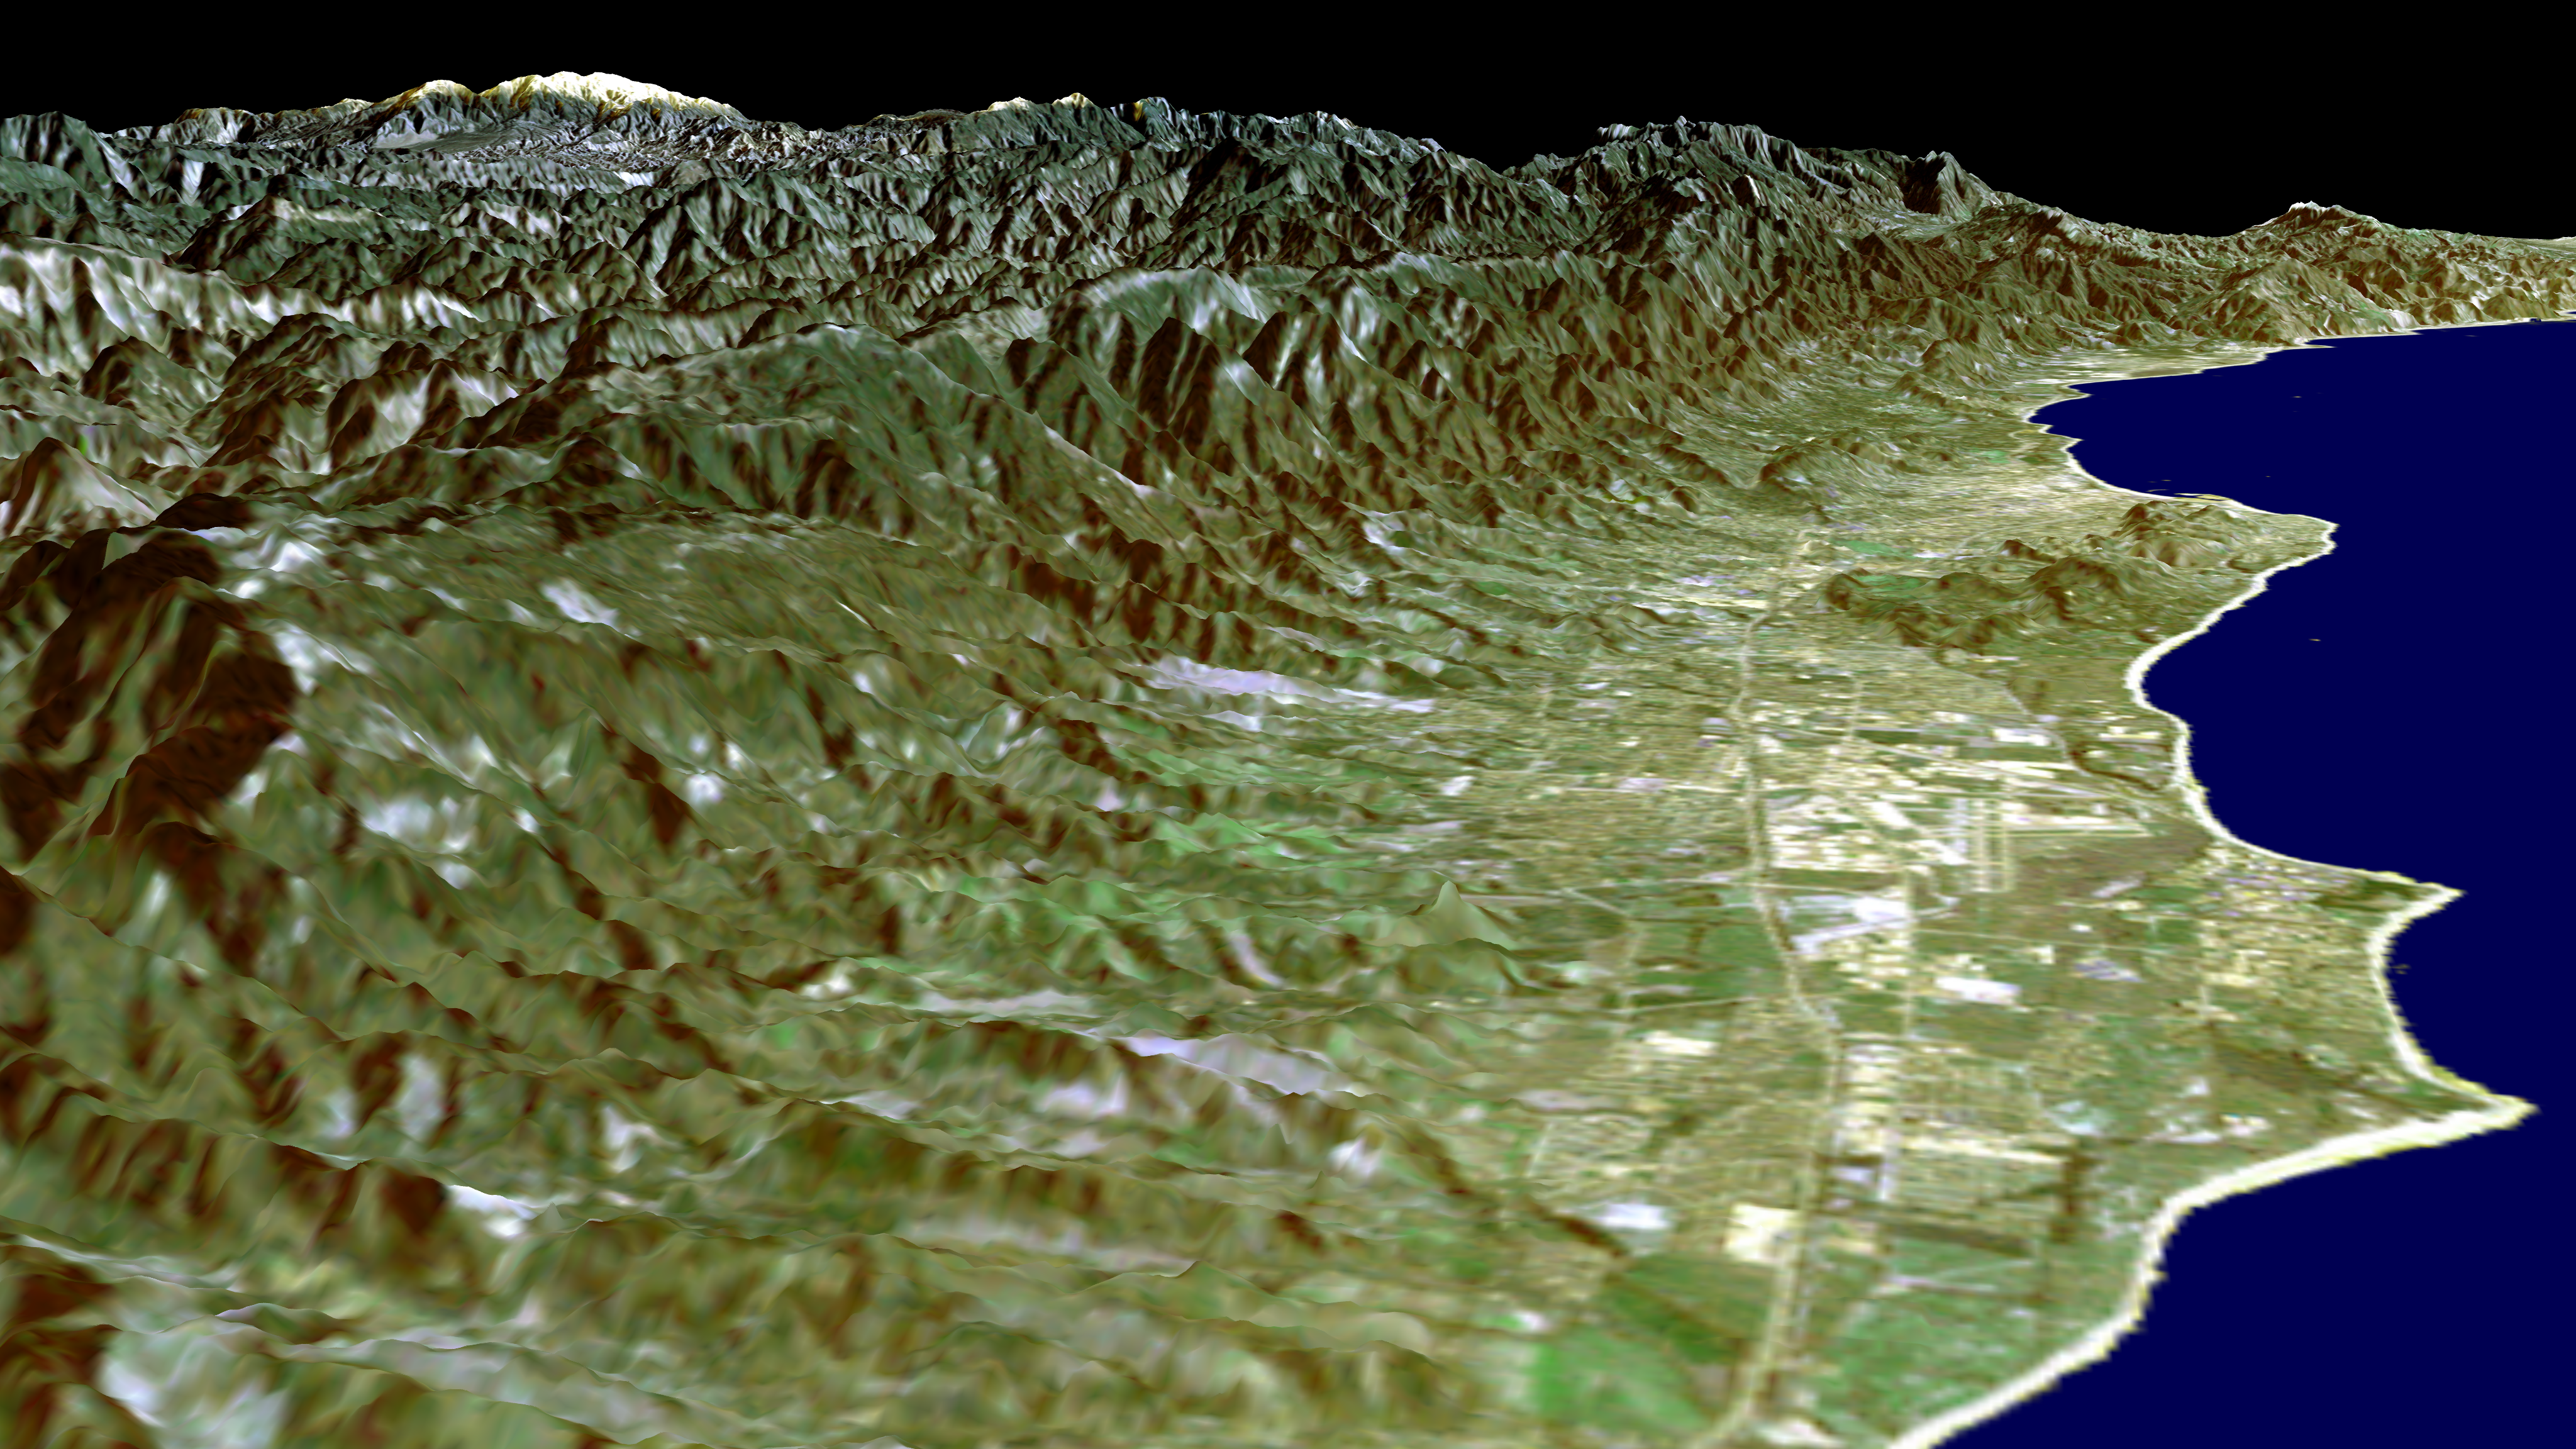

SRTM Perspective View with Landsat Overlay: Santa Barbara Coastline, California

This image of the Santa Barbara, California, region provides a beautiful snapshot of the area’s rugged mountains and long and varied coastline. Generated using data acquired from the Shuttle Radar Topography Mission (SRTM) and an enhanced Landsat image this is a perspective view toward the northeast, from the Goleta Valley in the foreground to a snow-capped Mount Abel (elevation 2,526 m or 8,286 feet) along the skyline at the left. On a clear day, a pilot might see a similar view shortly before touching down on the east-west runway of the Santa Barbara Airport, seen just to the left of the coastline near the center of image. This area is one of the few places along the U.S. West Coast where because of a south-facing beach, fall and winter sunrises occur over the ocean.

Landsat has been providing visible and infrared views of the Earth since 1972. SRTM elevation data match the 30-meter (98-foot) resolution of most Landsat images and will substantially help in analyses of the large and growing Landsat image archive. For visualization purposes, topographic heights displayed in this image are exaggerated two times. Colors approximate natural colors.

The elevation data used in this image was acquired by SRTM aboard Space Shuttle Endeavour, launched on February 11, 2000. SRTM used the same radar instrument that comprised the Spaceborne Imaging Radar-C/X-Band Synthetic Aperture Radar (SIR-C/X-SAR) that flew twice on Endeavour in 1994. SRTM was designed to collect three-dimensional measurements of Earth’s land surface. To collect the 3-D SRTM data, engineers added a mast 60 meters (about 200-feet) long, installed additional C-band and X-band antennas, and improved tracking and navigation devices. The mission is a cooperative project between the NASA, the National Imagery and Mapping Agency (NIMA) of the U.S. Department of Defense, and the German and Italian space agencies. It is managed by NASA’s Jet Propulsion Laboratory, Pasadena, Calif, for NASA’s Earth Science Enterprise, Washington, D.C. JPL is a division of the California Institute of Technology in Pasadena.

Location: 34.5 deg. North lat., 119.75 deg. West lon.
View: Northeast
Scale: Scale Varies in this Perspective
Date Acquired: February 16, 2000 SRTM, December 14, 1984 Landsat

Credit: NASA/JPL/NIMA/USGS